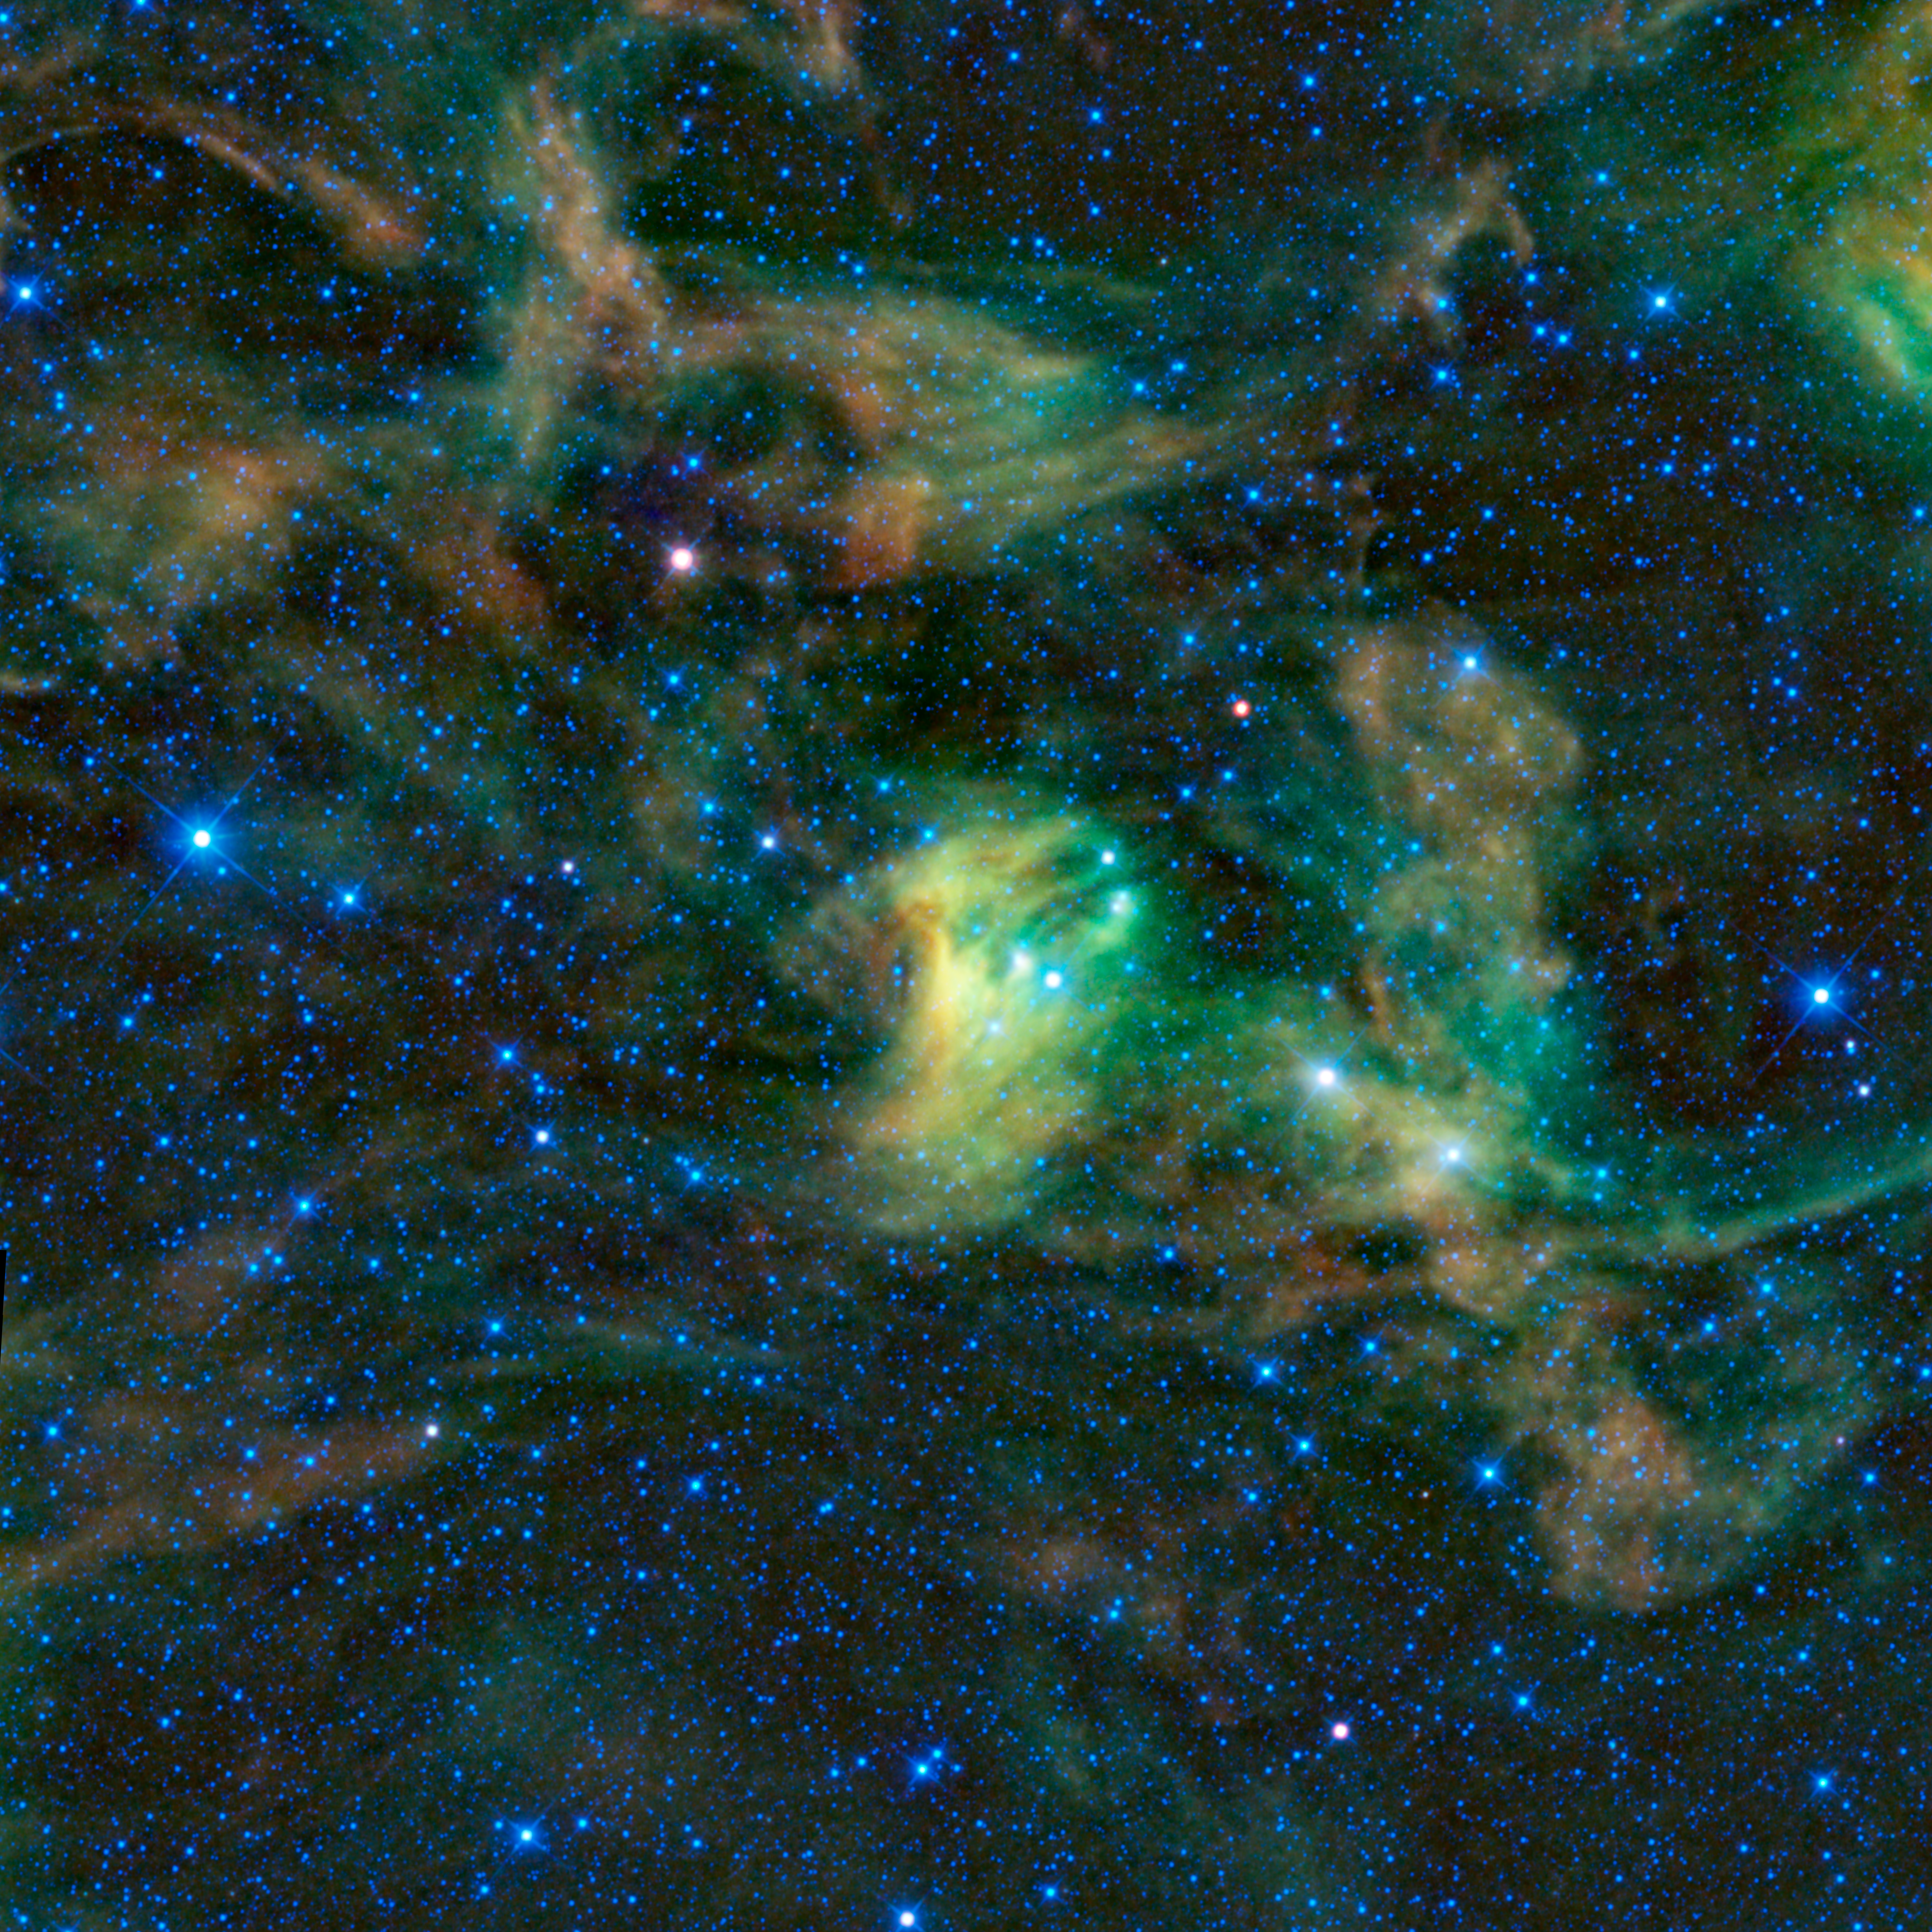

Dusty Reflections in the Scorpion’s Claws

Between the claws of the dreaded scorpion imagined by the ancient Greeks lies this giant dust cloud, imaged by the Wide-field Infrared Survey Explorer, or WISE. The constellation of Scorpius is prominent in the summer night sky in North America. In visible light, this cloud, or nebula, appears dark with a ghostly blue shine about it. These types of nebulae are called “reflection,” because they are reflecting the light of nearby stars. The dust within the cloud reflects mostly blue light.

However, WISE sees infrared light invisible to the eye. In infrared light, we can see the dust itself glowing rather than simply reflecting light. The green and red colors in this image show dust at different temperatures, with the green dust being warmer than the red dust. The dust is warmed by the light of nearby stars. This interstellar dust contains the heavy elements that planets are made of, and plays a major role in the creation of new stars.

The nebula, known as IC 4601, is part of a larger complex of clouds where new stars are being born. Some of the red stars in this image may in fact be baby stars wrapped in blankets of dust. Perhaps the dreaded scorpion can be thought of as rocking the baby stars to sleep.

This image was made from observations by all four infrared detectors aboard WISE. Blue and cyan (blue-green) represent infrared light at wavelengths of 3.4 and 4.6 microns, which is primarily from stars, the hottest objects pictured. Green and red represent light at 12 and 22 microns, which is primarily from warm dust.

JPL manages the Wide-field Infrared Survey Explorer for NASA’s Science Mission Directorate, Washington. The principal investigator, Edward Wright, is at UCLA. The mission was competitively selected under NASA’s Explorers Program managed by the Goddard Space Flight Center, Greenbelt, Md. The science instrument was built by the Space Dynamics Laboratory, Logan, Utah, and the spacecraft was built by Ball Aerospace & Technologies Corp., Boulder, Colo. Science operations and data processing take place at the Infrared Processing and Analysis Center at the California Institute of Technology in Pasadena. Caltech manages JPL for NASA.

Credit: NASA/JPL-Caltech/UCLA